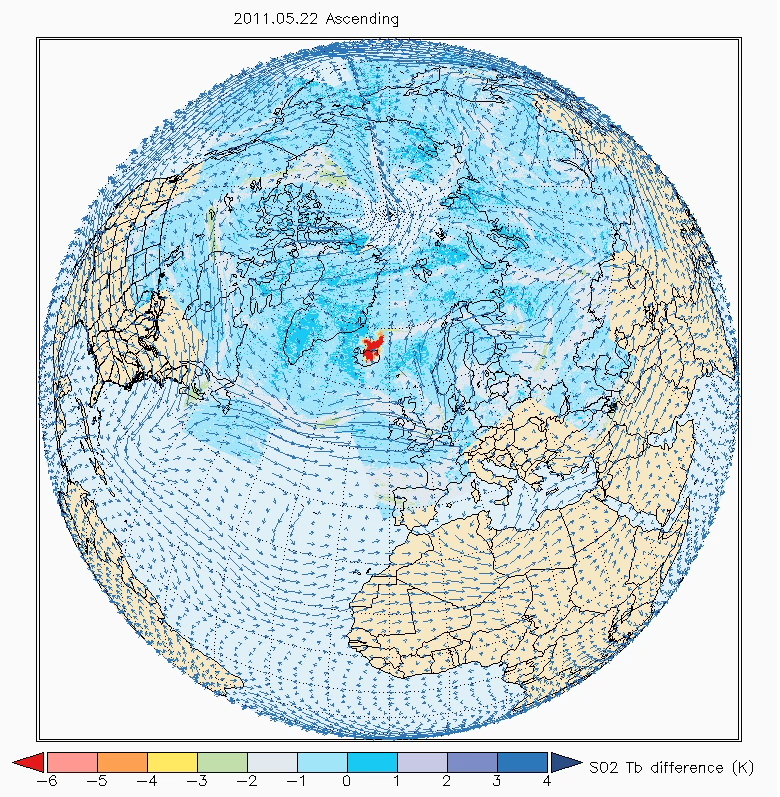

NASA’s AIRS Sees Sulfur Dioxide Plume from Iceland’s Grímsvötn Volcano

One year after the Eyjaföjallajkull volcano in Iceland erupted, the Grímsvötn volcano under the Vatnajökull ice cap in Iceland erupted on Saturday, May 21, 2011. In this animation, made with data from the Atmospheric Infrared Sounder (AIRS) instrument on NASA’s Aqua spacecraft, a large plume of sulfur dioxide can be seen as it is released into the atmosphere. Corrosive sulfur dioxide aerosols in the upper atmosphere can damage aircraft windows, necessitating their costly replacement, even if they do not pose a hazard to aircraft operations at altitude. In the movie, created by Andrey Savtchenko of NASA’s Goddard Earth Sciences Data and Information Services Center (GES DISC) from AIRS infrared radiances, the development of the plume (colored red in the animation) spreads over thousands of miles in opposing directions, moved along by the complex polar winds in the upper troposphere. The plume can be seen over the northern regions of Canada and Russia. Five days after the eruption, the plume is still clearly visible over Canada, where it then heads eastward, carried by the polar jet stream. The upper atmospheric winds initially pushed the plume north and then helped to dissipate it. The sulfur dioxide-driven brightness temperature differences used in the animation are made with AIRS near-real time data, whereas the winds are from the GEOS-5 experimental forecast. “Descending” and “ascending” refer to Aqua’s orbital node, resulting in Aqua’s flying over Iceland in the early morning and the afternoon, correspondingly.

The second image, acquired May 23, 2011, combines a high-resolution false-color image from the AIRS instruments’ visible sensor with GEOS-5 winds at 850 millibars. Unlike the sulfur dioxide plume in the upper troposphere, heavier ash particles are seen to be transported by lower-troposphere winds southward from Iceland.

For more information, see http://disc.sci.gsfc.nasa.gov/gesNews/AIRS_and_Grimsvotn_volcano.

About AIRS
The Atmospheric Infrared Sounder, AIRS, in conjunction with the Advanced Microwave Sounding Unit, AMSU, senses emitted infrared and microwave radiation from Earth to provide a three-dimensional look at Earth’s weather and climate. Working in tandem, the two instruments make simultaneous observations all the way down to Earth’s surface, even in the presence of heavy clouds. With more than 2,000 channels sensing different regions of the atmosphere, the system creates a global, three-dimensional map of atmospheric temperature and humidity, cloud amounts and heights, greenhouse gas concentrations, and many other atmospheric phenomena. Launched into Earth orbit in 2002, the AIRS and AMSU instruments fly onboard NASA’s Aqua spacecraft and are managed by NASA’s Jet Propulsion Laboratory in Pasadena, Calif., under contract to NASA. JPL is a division of the California Institute of Technology in Pasadena.

Credit: NASA/JPL-Caltech/GSFC